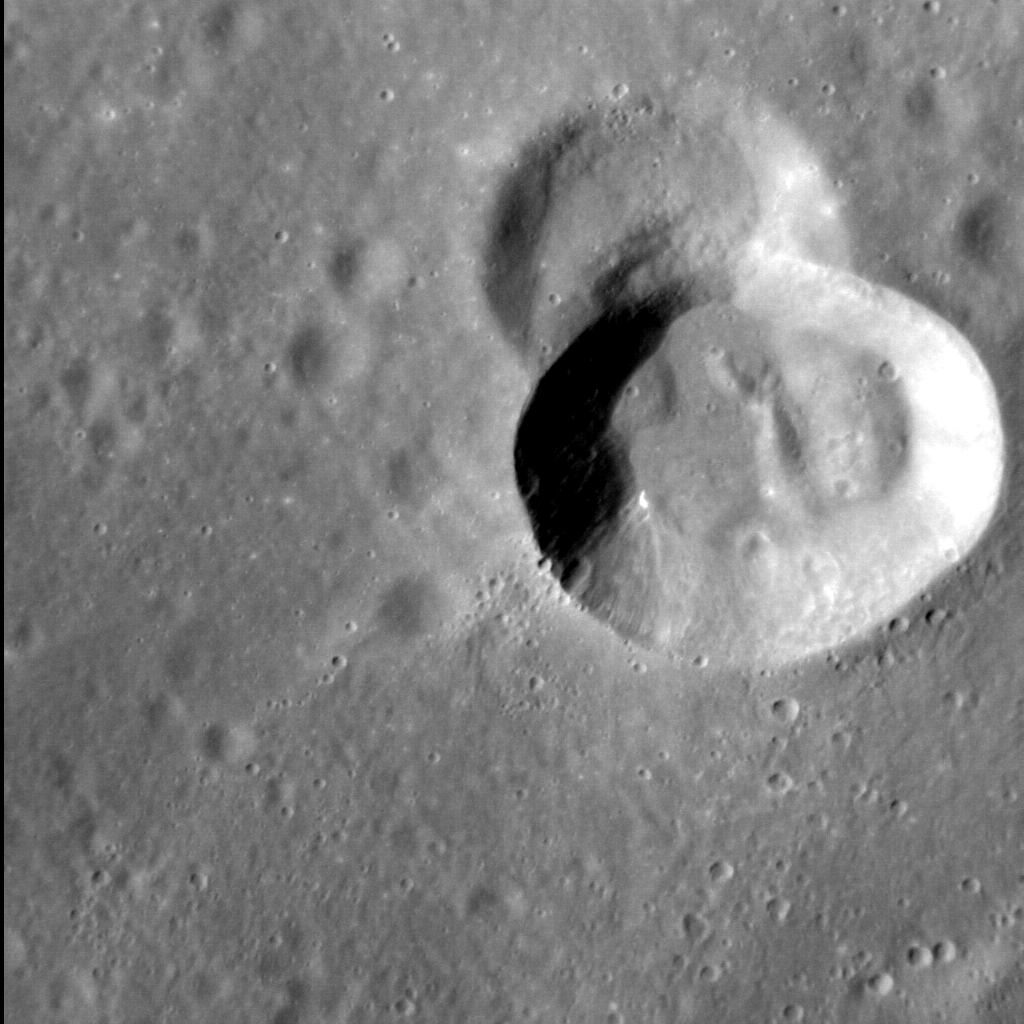

Crater Crash

The surface of Mercury is dominated by impact craters, so it is not surprising that every so often one crater forms atop another. In this image, a small crater formed close to the southern margin of Mercury’s northern volcanic plains, before being superposed by a slightly larger and deeper crater. This second impact removed over a third of the smaller, pre-existing crater. Yet both craters show evidence of post-formation modification, notably where their walls meet their floors. For example, a hill lies at the base of the right-hand-side wall of the larger crater. This is likely a landslide deposit that formed when material slumped off the wall.

This image was acquired as a high-resolution targeted observation. Targeted observations are images of a small area on Mercury’s surface at resolutions much higher than the 200-meter/pixel morphology base map. It is not possible to cover all of Mercury’s surface at this high resolution, but typically several areas of high scientific interest are imaged in this mode each week.

Date acquired: July 10, 2014
Image Mission Elapsed Time (MET): 47351839
Image ID: 6659618
Instrument: Narrow Angle Camera (NAC) of the Mercury Dual Imaging System (MDIS)
Center Latitude: 52.3°
Center Longitude: 31.6° E
Resolution: 22 meters/pixel
Scale: The crater at center-right is approximately 10 km (6.2 miles) across
Incidence Angle: 54.1°
Emission Angle: 28.3°
Phase Angle: 45.2°
North is to the right in this image.

The MESSENGER spacecraft is the first ever to orbit the planet Mercury, and the spacecraft’s seven scientific instruments and radio science investigation are unraveling the history and evolution of the Solar System’s innermost planet. During the first two years of orbital operations, MESSENGER acquired over 150,000 images and extensive other data sets. MESSENGER is capable of continuing orbital operations until early 2015.

For information regarding the use of images, see the MESSENGER image use policy.

Credit: NASA/Johns Hopkins University Applied Physics Laboratory/Carnegie Institution of Washington